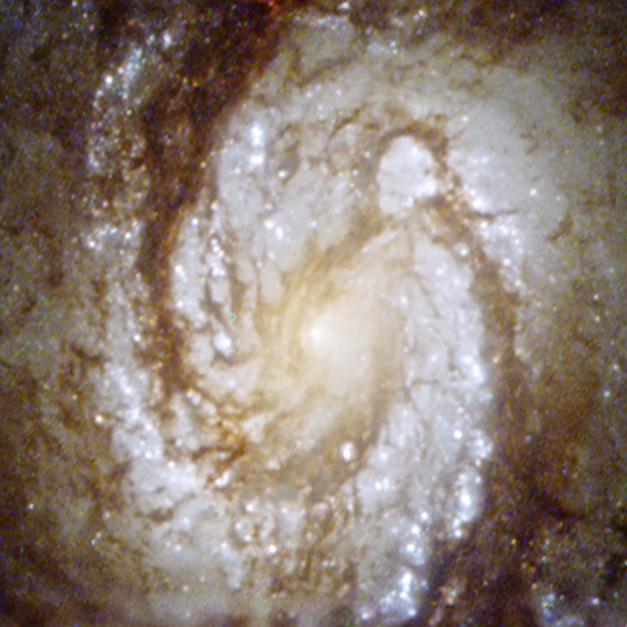

M100 core WFPC2

Spiral galaxy M100 was re-photographed with the Hubble Space Telescope's Wide Field/Planetary Camera 2, which was installed during the December 1993 space shuttle servicing mission (SM1, STS-61). The replacement camera contained corrective optics to compensate for the space telescope’s fuzzy view. Like putting contact lenses on a nearsighted patient, the M100 picture snapped into focus and was a stunning demonstration that Hubble had been returned to its expected sharpness.

Credit: NASA, ESA, and J. DePasquale (STScI)